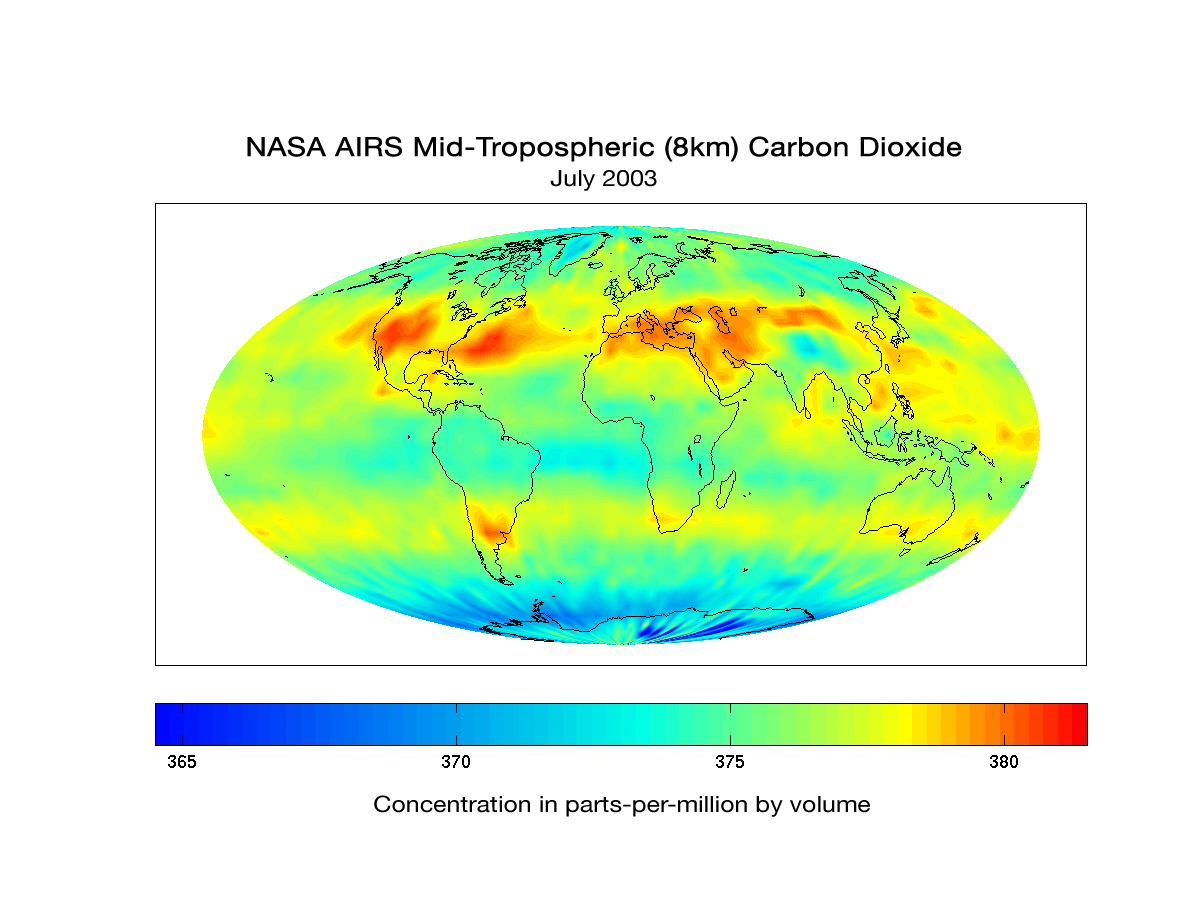

AIRS Global Map of Carbon Dioxide from Space

Although originally designed to measure atmospheric water vapor and temperature profiles for weather forecasting, data from the Atmospheric Infrared Sounder (AIRS) instrument on NASA’s Aqua spacecraft are now also being used by scientists to observe atmospheric carbon dioxide. Scientists from NASA; the National Oceanic and Atmospheric Administration; the European Center for Medium-Range Weather Forecasts; the University of Maryland, Baltimore County; Princeton University, Princeton, New Jersey; and the California Institute of Technology (Caltech), Pasadena, Calif., are using several different methods to measure the concentration of carbon dioxide in the mid-troposphere (about eight kilometers, or five miles, above the surface). The global map of mid-troposphere carbon dioxide above, produced by AIRS Team Leader Dr. Moustafa Chahine at JPL, shows that despite the high degree of mixing that occurs with carbon dioxide, the regional patterns of atmospheric sources and sinks are still apparent in mid-troposphere carbon dioxide concentrations. “This pattern of high carbon dioxide in the Northern Hemisphere (North America, Atlantic Ocean, and Central Asia) is consistent with model predictions,” said Chahine. Climate modelers, such as Dr. Qinbin Li at JPL, and Dr. Yuk Yung at Caltech, are currently using the AIRS data to study the global distribution and transport of carbon dioxide and to improve their models.

The AIRS data products are available at http://daac.gsfc.nasa.gov/AIRS/index.shtml.

About AIRS
The Atmospheric Infrared Sounder, AIRS, in conjunction with the Advanced Microwave Sounding Unit, AMSU, senses emitted infrared and microwave radiation from Earth to provide a three-dimensional look at Earth’s weather and climate. Working in tandem, the two instruments make simultaneous observations all the way down to Earth’s surface, even in the presence of heavy clouds. With more than 2,000 channels sensing different regions of the atmosphere, the system creates a global, three-dimensional map of atmospheric temperature and humidity, cloud amounts and heights, greenhouse gas concentrations, and many other atmospheric phenomena. Launched into Earth orbit in 2002, the AIRS and AMSU instruments fly onboard NASA’s Aqua spacecraft and are managed by NASA’s Jet Propulsion Laboratory in Pasadena, Calif., under contract to NASA. JPL is a division of the California Institute of Technology in Pasadena.

Credit: NASA/JPL